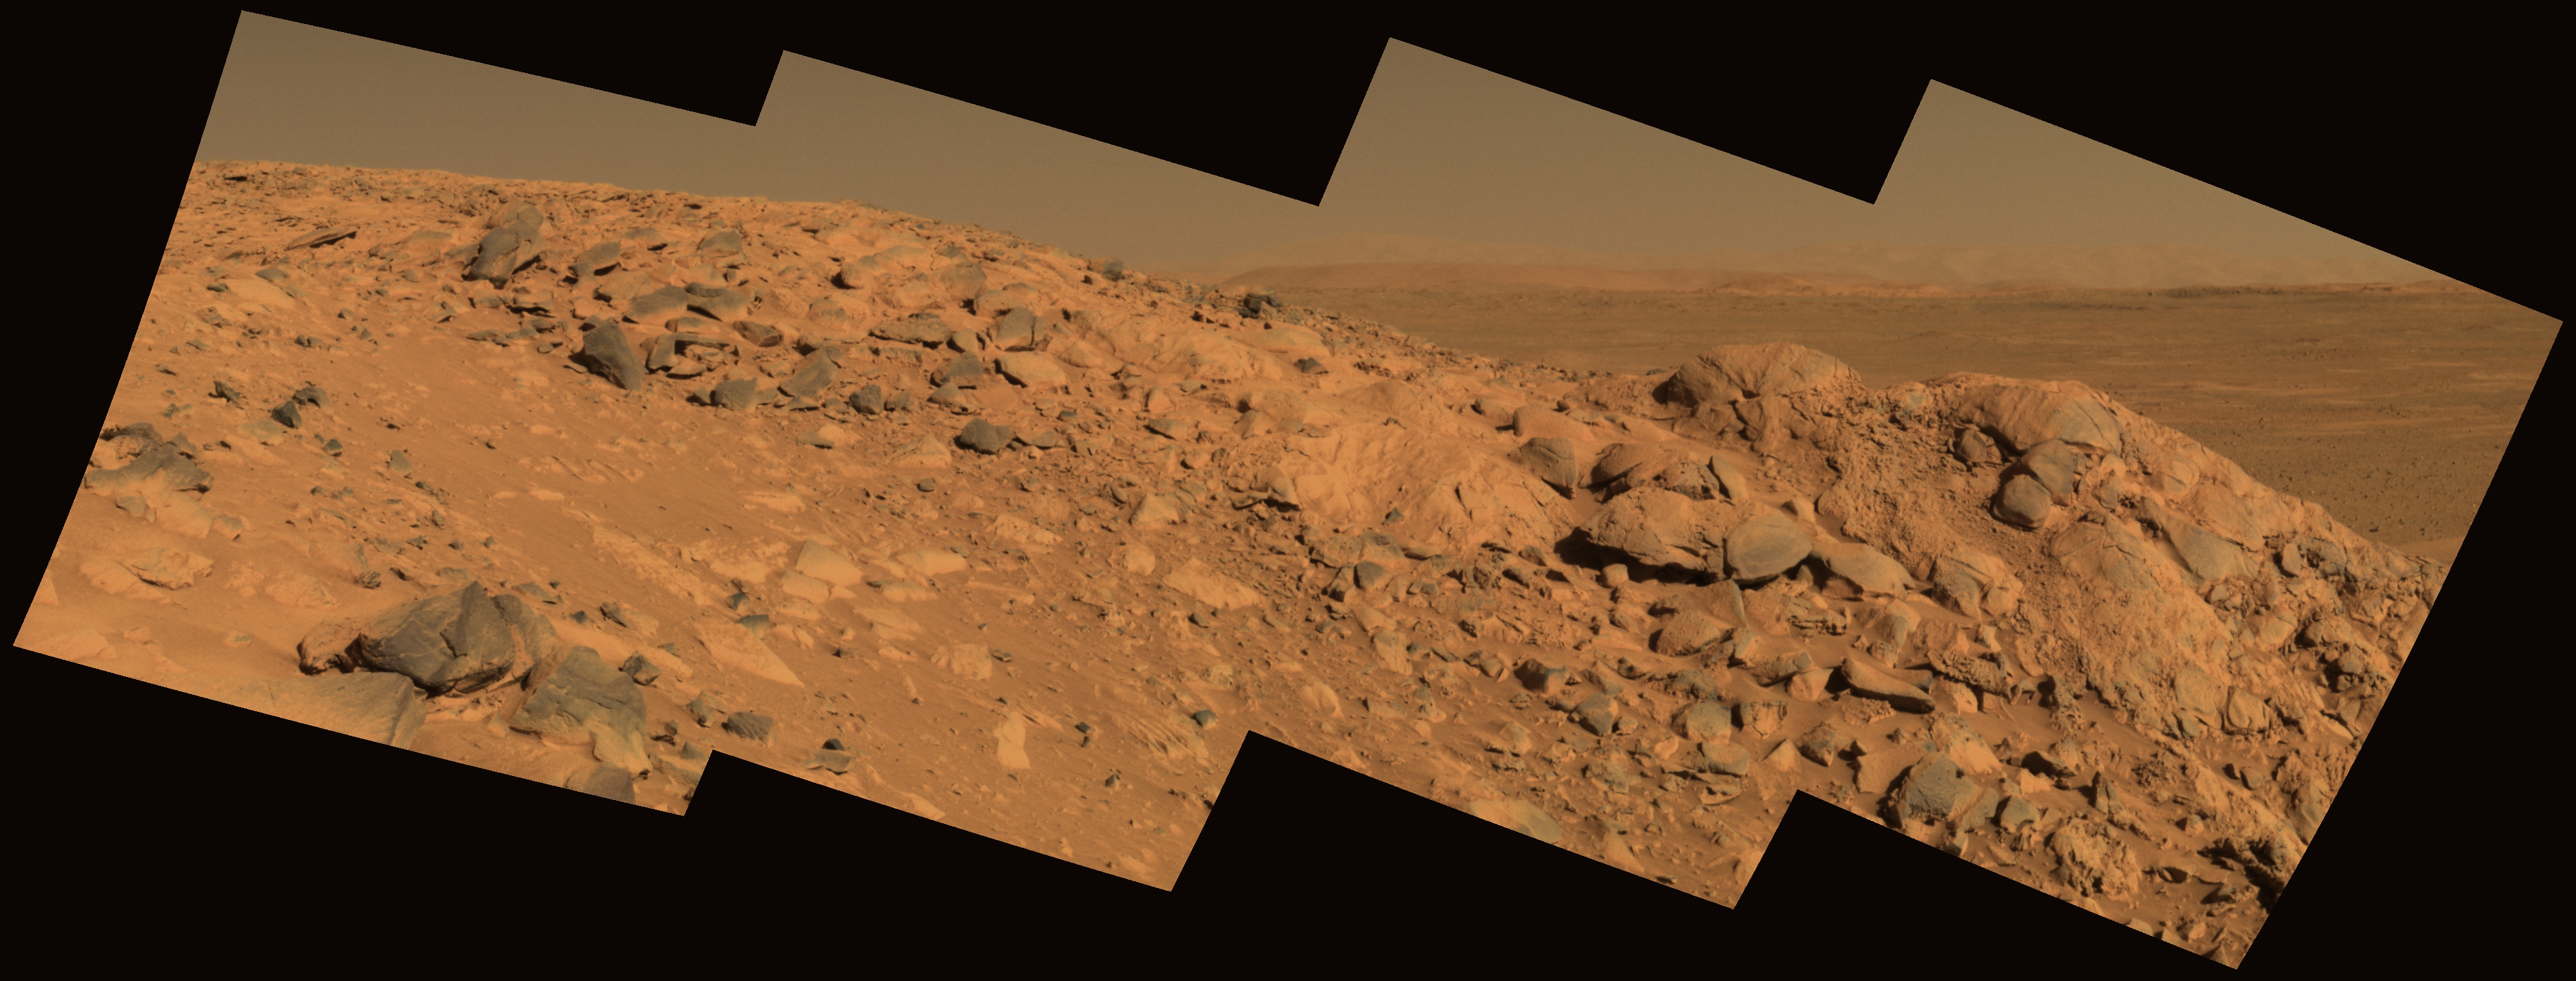

Perched Above Gusev Crater

This approximate true-color image taken by the Mars Exploration Rover Spirit shows a rock outcrop dubbed “Longhorn,” and behind it, the sweeping plains of Gusev Crater. On the horizon, the rim of Gusev Crater is clearly visible. The view is to the south of the rover’s current position. The image consists of four frames taken by the 750-, 530- and 430-nanometer filters of Spirit’s panoramic camera on sol 210 (August 5, 2004).

Credit: NASA/JPL/Cornell